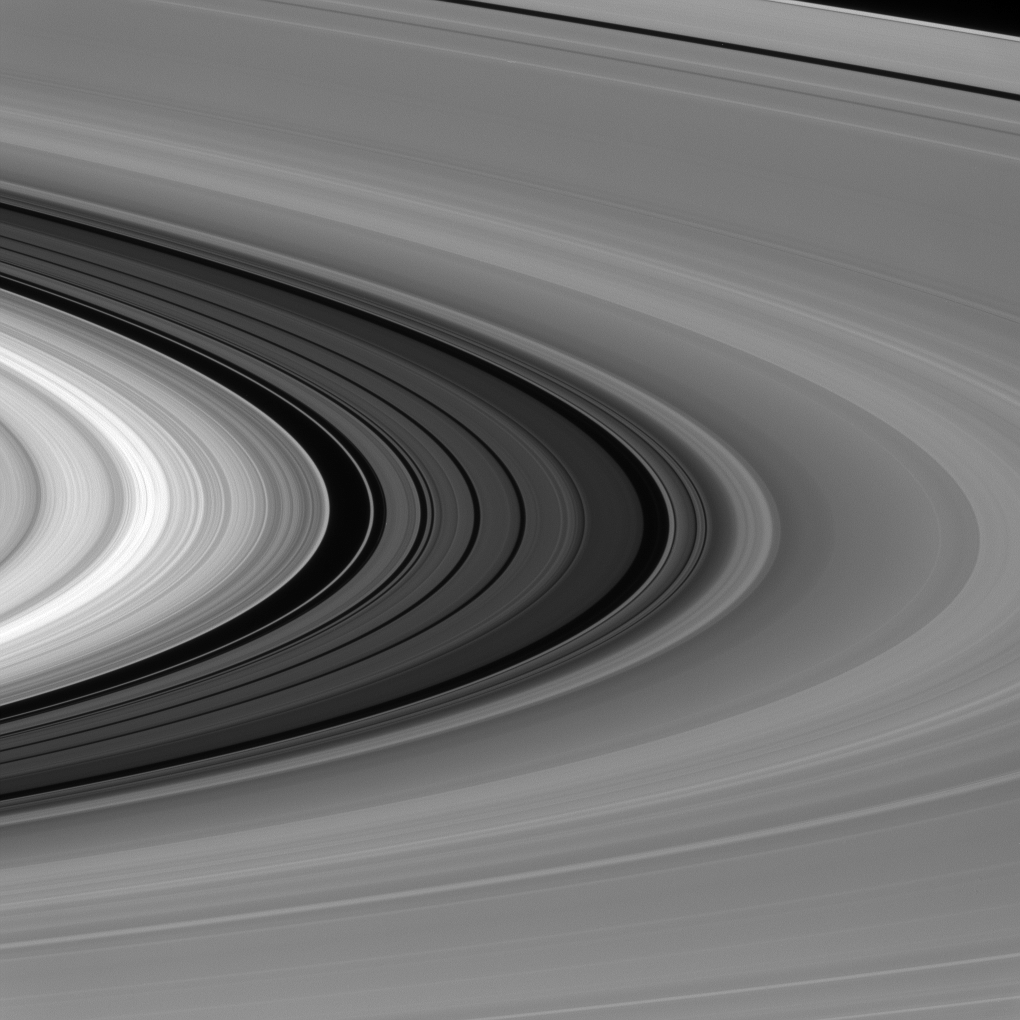

The Great Divide

It’s difficult to get a sense of scale when viewing Saturn’s rings, but the Cassini Division (seen here between the bright B ring and dimmer A ring) is almost as wide as the planet Mercury. (See PIA11142 for a labeled panorama of features in the rings.)

The 2,980-mile-wide (4,800-kilometer-wide) division in Saturn’s rings is thought to be caused by the moon Mimas. Particles within the division orbit Saturn almost exactly twice for every time that Mimas orbits, leading to a build-up of gravitational nudges from the moon. These repeated gravitational interactions sculpt the outer edge of the B ring and keep its particles from drifting into the Cassini Division.

This view looks toward the sunlit side of the rings from about 4 degrees above the ring plane. The image was taken in visible light with the Cassini spacecraft narrow-angle camera on Jan. 28, 2016.

The view was acquired at a distance of approximately 740,000 miles (1.2 million kilometers) from Saturn and at a Sun-Saturn-spacecraft, or phase, angle of 76 degrees. Image scale is 4 miles (7 kilometers) per pixel.

The Cassini mission is a cooperative project of NASA, ESA (the European Space Agency) and the Italian Space Agency. The Jet Propulsion Laboratory, a division of the California Institute of Technology in Pasadena, manages the mission for NASA’s Science Mission Directorate, Washington. The Cassini orbiter and its two onboard cameras were designed, developed and assembled at JPL. The imaging operations center is based at the Space Science Institute in Boulder, Colorado.

Credit: NASA/JPL-Caltech/Space Science Institute